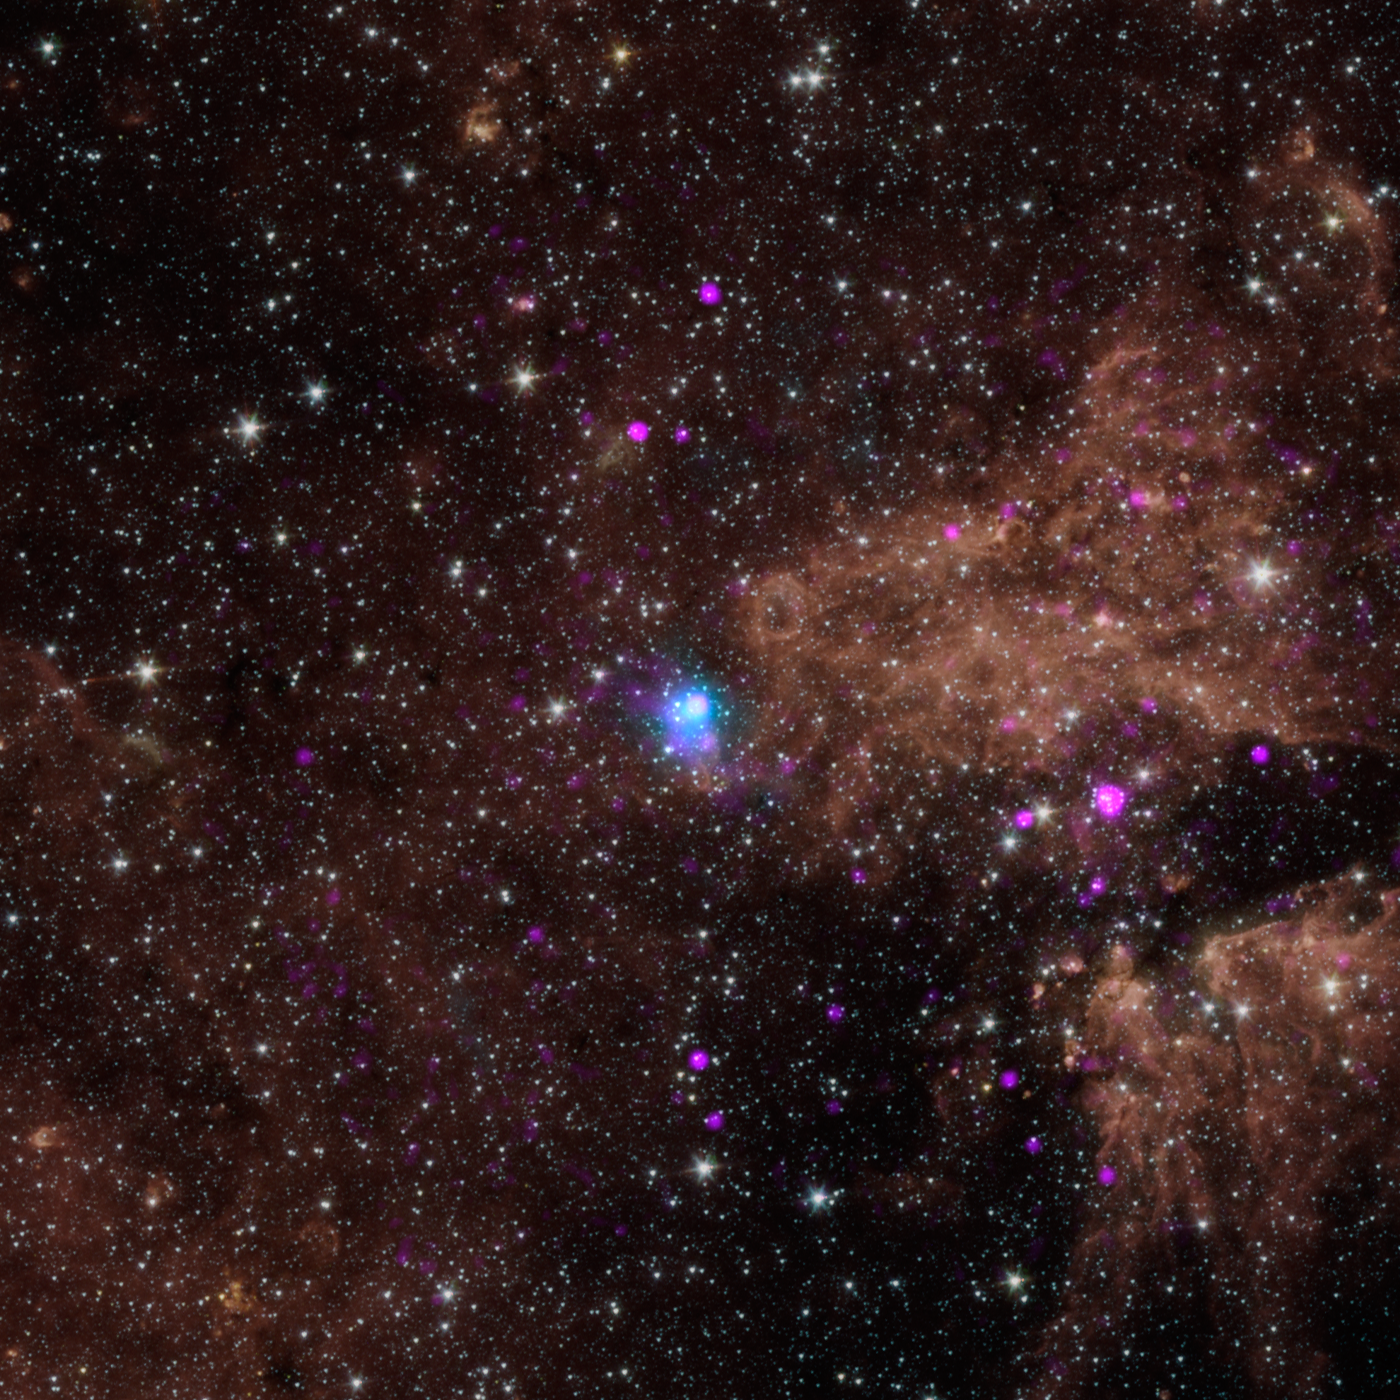

Powerful, Pulsating Core of Star

The blue dot in this image marks the spot of an energetic pulsar -- the magnetic, spinning core of star that blew up in a supernova explosion. NASA's Nuclear Spectroscopic Telescope Array, or NuSTAR, discovered the pulsar by identifying its telltale pulse -- a rotating beam of X-rays, that like a cosmic lighthouse, intersects Earth every 0.2 seconds.

The pulsar, called PSR J1640-4631, lies in our inner Milky Way galaxy about 42,000 light-years away. It was originally identified by as an intense source of gamma rays by the High Energy Stereoscopic System (H.E.S.S.) in Namibia. NuSTAR helped pin down the source of the gamma rays to a pulsar.

The other pink dots in this picture show low-energy X-rays detected by NASA's Chandra X-ray Observatory.

In this image, NuSTAR data is blue and shows high-energy X-rays with 3 to 79 kiloelectron volts; Chandra data is pink and shows X-rays with 0.5 to 10 kiloeletron volts.

The background image shows infrared light and was captured by NASA's Spitzer Space Telescope.

Credit: NASA/JPL-Caltech